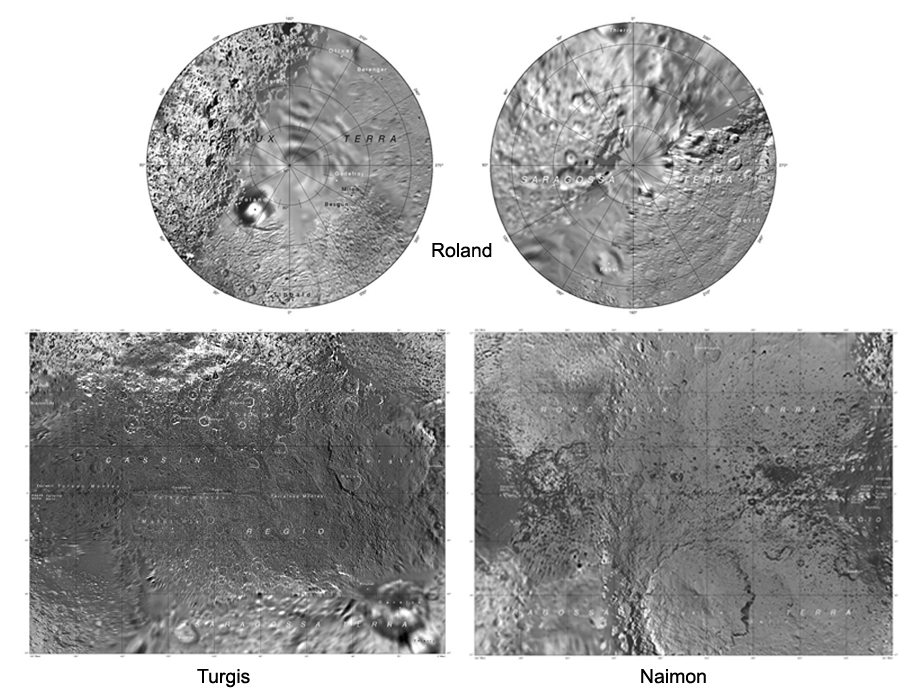

The Iapetus Atlas

Presented here is a complete set of cartographic map sheets from a high-resolution Iapetus atlas, a project of the Cassini Imaging Team.

The map sheets form a three-quadrangle series covering the entire surface of Iapetus. As noted on the map, while both Saragossa Terra and Roncevaux Terra are bright regions on the moon’s surface, they are distinct from each other in that the former has a slightly reddish color and the latter does not.

The map sheets cover the entire surface of Iapetus at a nominal scale of 1:3,000,000. The map data was acquired by the Cassini imaging experiment. The mean radius of Iapetus used for projection of the maps is 736 kilometers (457 miles). Names for features have been approved by the International Astronomical Union (IAU).

Photomosaic Maps

Roland Region (Ste-1)
Turgis Region (Ste-1)
Naimon Region (Ste-1)
The Cassini-Huygens mission is a cooperative project of NASA, the European Space Agency and the Italian Space Agency. The Jet Propulsion Laboratory, a division of the California Institute of Technology in Pasadena, manages the mission for NASA’s Science Mission Directorate, Washington, D.C. The Cassini orbiter and its two onboard cameras were designed, developed and assembled at JPL. The imaging operations center is based at the Space Science Institute in Boulder, Colo.

Credit: NASA/JPL/Space Science Institute